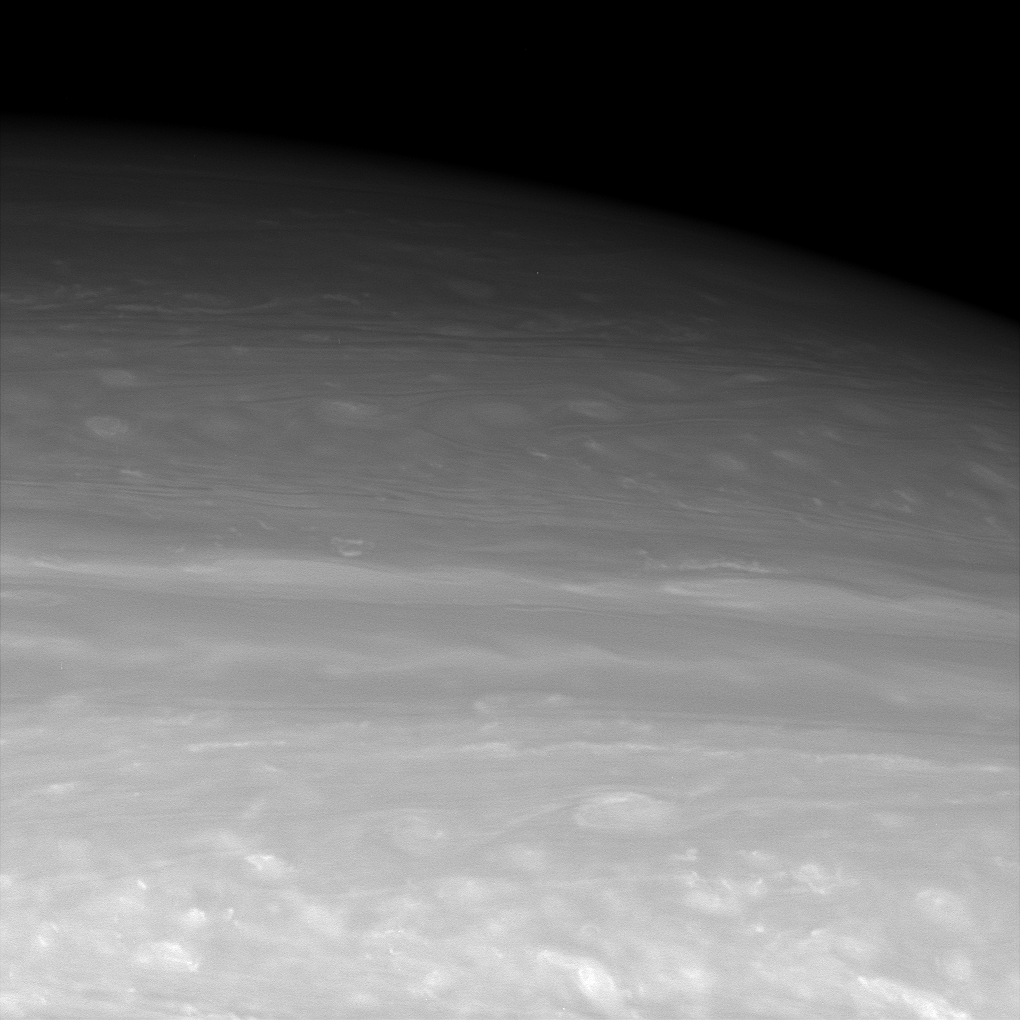

View to the North

This infrared view looks toward middle to high northern latitudes on Saturn, revealing entrancing meanders in the clouds. The cloud patterns transition from puffier looking in the south — possibly a region of shear — to smoother oval shapes in the north.

Cassini’s view of high latitudes will improve beginning in late July 2006 as the spacecraft’s orbit leaves the ringplane and is cranked up to higher inclinations.

The image was taken with the Cassini spacecraft wide-angle camera using a spectral filter sensitive to wavelengths of infrared light centered at 939 nanometers. The view was obtained on June 30, 2006 at a distance of approximately 336,000 kilometers (209,000 miles) from Saturn. Image scale is 16 kilometers (10 miles) per pixel.

The Cassini-Huygens mission is a cooperative project of NASA, the European Space Agency and the Italian Space Agency. The Jet Propulsion Laboratory, a division of the California Institute of Technology in Pasadena, manages the mission for NASA’s Science Mission Directorate, Washington, D.C. The Cassini orbiter and its two onboard cameras were designed, developed and assembled at JPL. The imaging operations center is based at the Space Science Institute in Boulder, Colo.

Credit: NASA/JPL/Space Science Institute